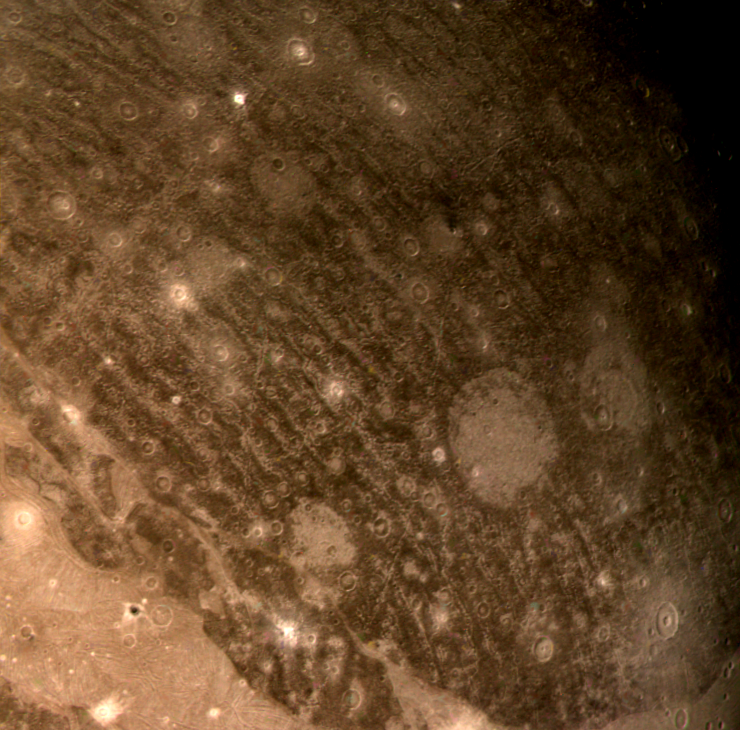

Ganymede’s Northern Hemisphere

This color reconstruction of part of the northern hemisphere of Ganymede was made from pictures taken at a range of 313,000 kilometers (194,000 miles). The scene is approximately 1,300 kilometers (806 miles) across. It shows part of dark, densely cratered block which is bound on the south by lighter, and less cratered, grooved terrain. The dark blocks are believed to be the oldest parts of Ganymede’s surface. Numerous craters are visible, many with central peaks. The large bright circular features have little relief and are probably the remnants of old, large craters that have been annealed by flow of the icy near-surface material. The closely-spaced arcuate, linear features are probably analogous to similar features on Ganymede which surround a large impact basin. The linear features here may indicate the former presence of a large impact basin to the southwest.

Credit: NASA/JPL